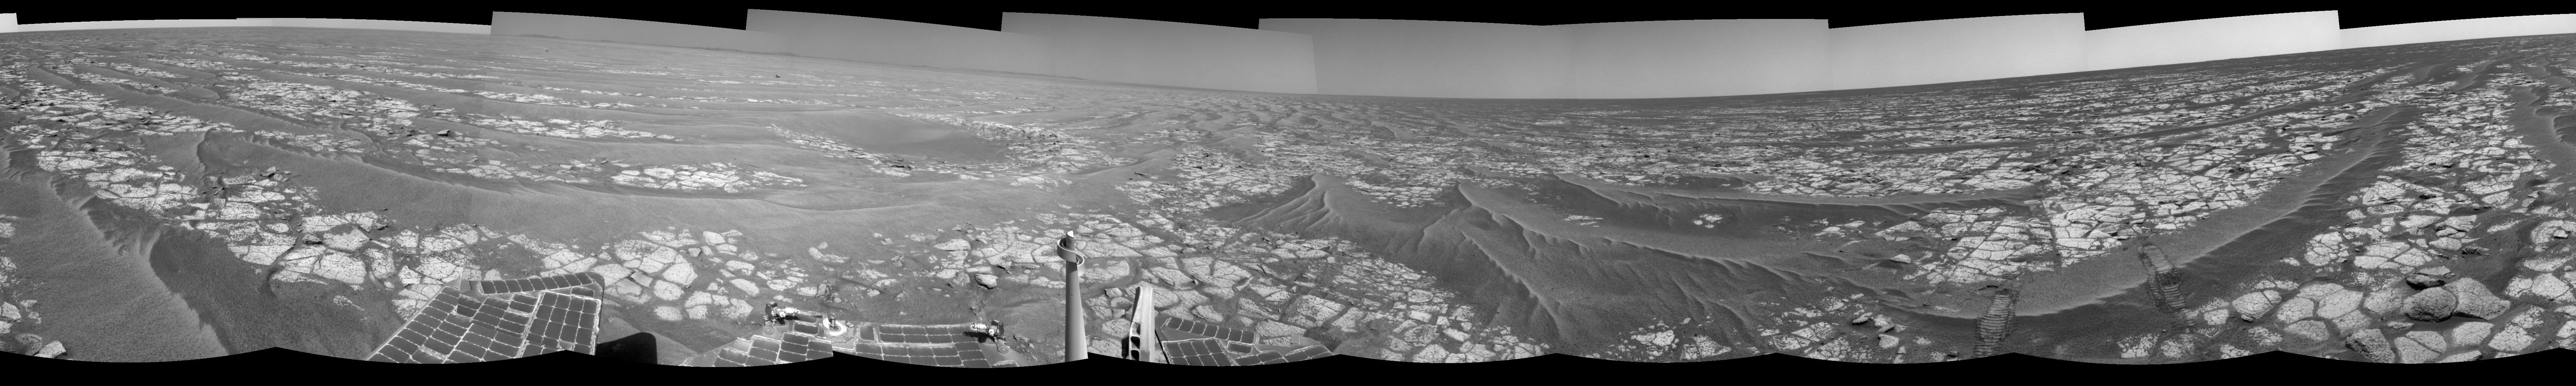

Opportunity’s Surroundings After Sol 2363 Drive

This mosaic of images from the navigation camera on NASA’s Mars Exploration Rover Opportunity shows surroundings of the rover’s location following an 81-meter (266-foot) drive during the 2,363rd Martian day, or sol, of Opportunity’s mission on Mars (Sept. 16, 2010).

The camera took the component images for this 360-degree panorama during sols 2363 to 2365. The terrain includes light-toned bedrock and darker ripples of wind-blown sand. For scale, the distance between the parallel wheel tracks in the right half of the image is about 1 meter (about 40 inches).

This view is presented as a cylindrical projection.

Credit: NASA/JPL-Caltech